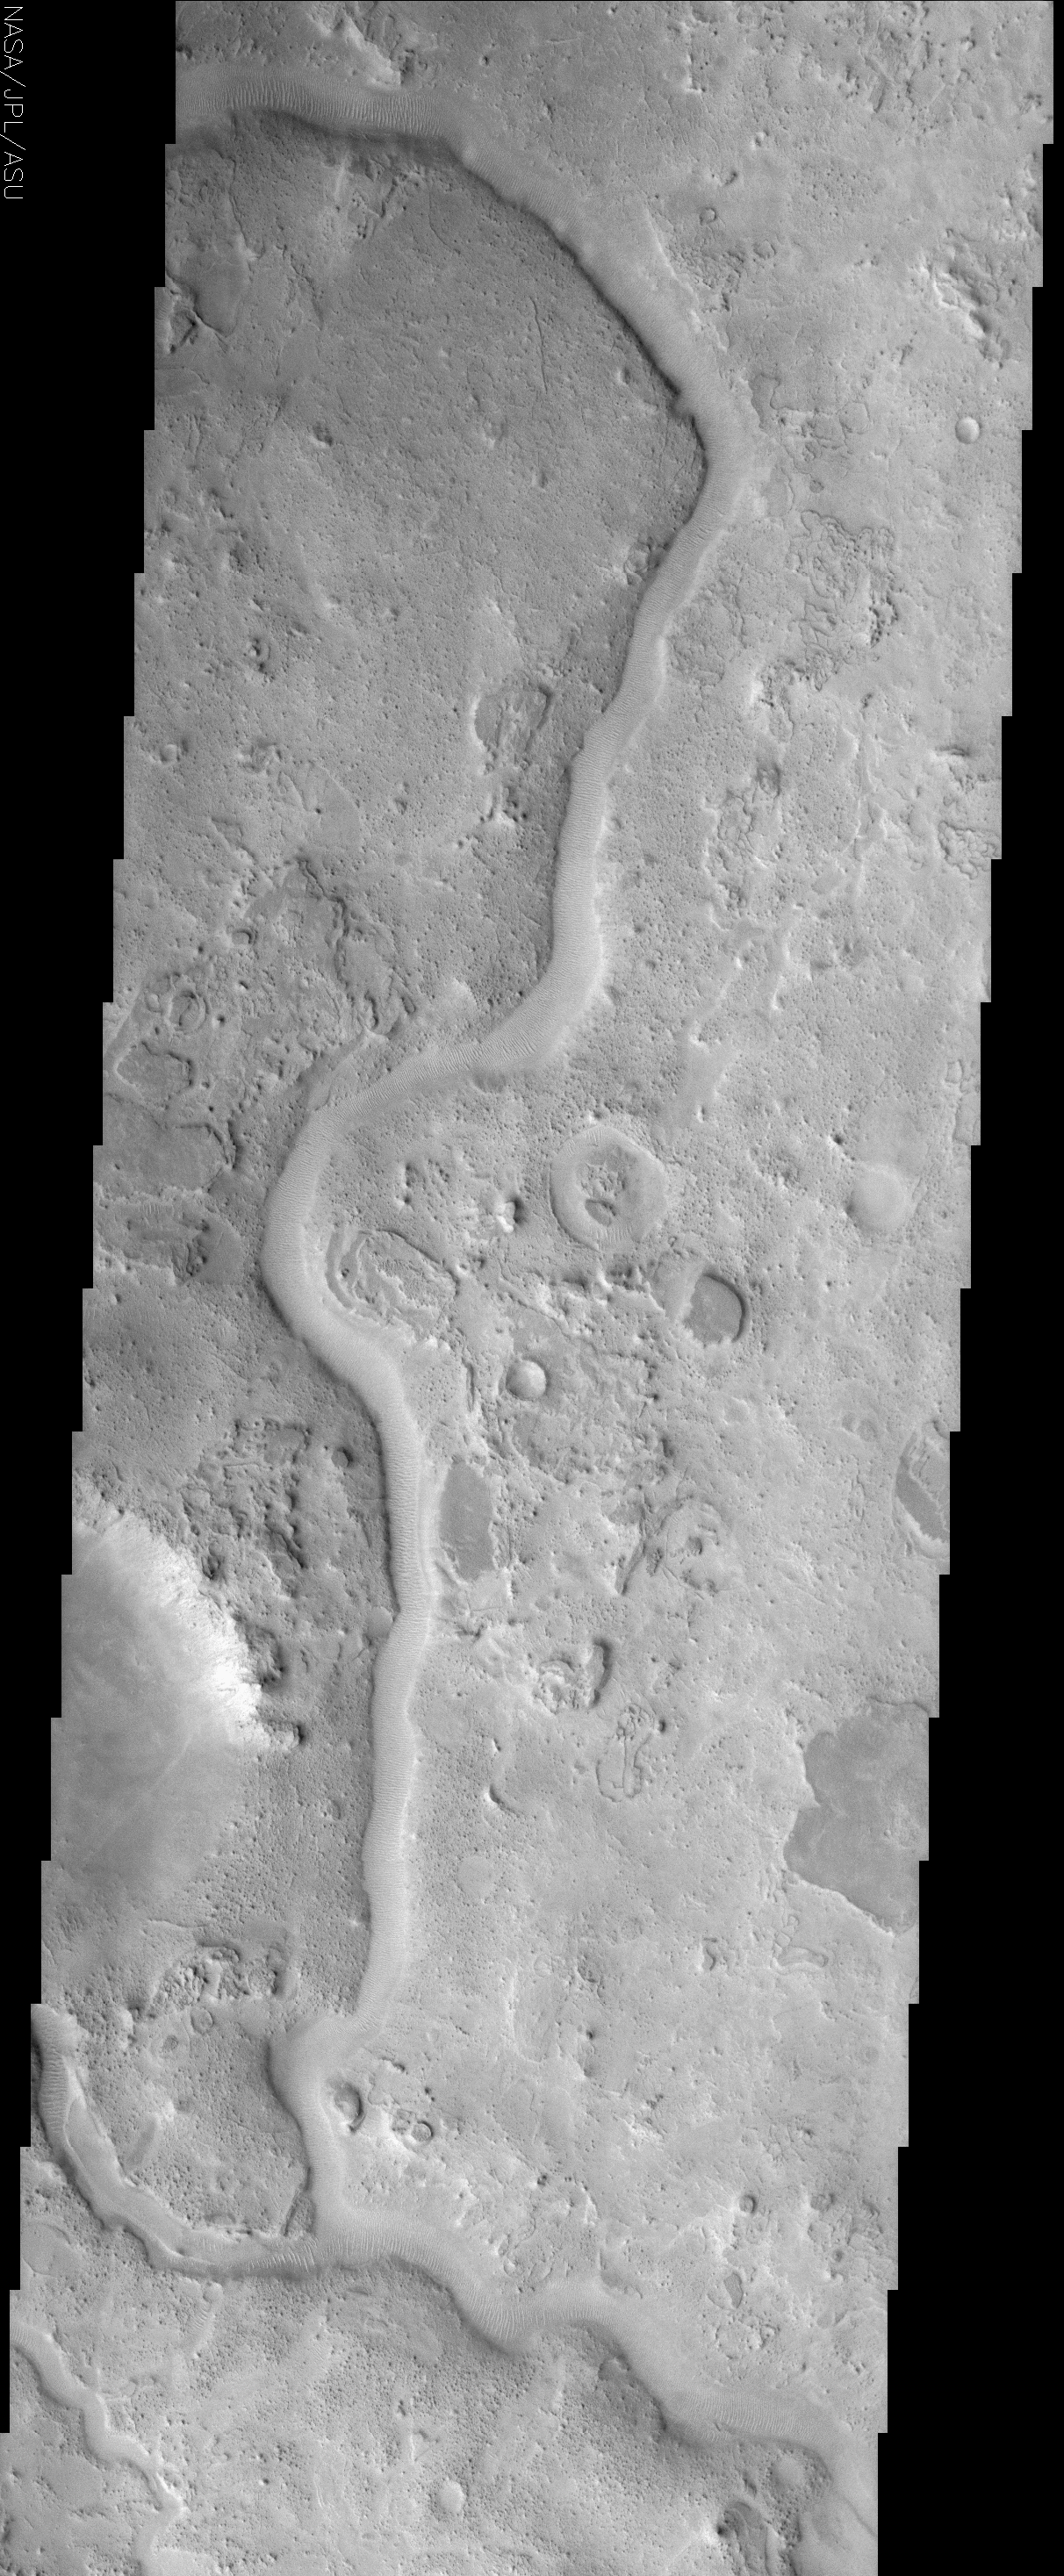

Auqakuh Valles

(Released 7 June 2002)

The Science
This ancient sinuous river channel, located near 30° N, 299° W (61° E), was likely carved by water early in Mars history. Auqakuh Valles cuts through a remarkable series of rock layers that were deposited and then subsequently eroded. This change from conditions favoring deposition to those favoring erosion indicates that the environment of this region has changed significantly over time. In addition, the different rock layers seen in this image vary in hardness, with some being relatively soft and easily eroded, whereas others are harder and resistant. These differences imply that these layers vary in their composition, physical properties, and/or degree of cementation, and again suggest that major changes have occurred during the history of this region. Similar differences occur throughout the southwest U.S., where hard rock layers, such as the limestones and sandstones in the Grand Canyon, form resistant cliffs, whereas softer mudstones are easily eroded to form broad slopes. The Martian layers, such as the smooth, dark-toned mesas visible in numerous places to the right (east) of the channel, were once continuous across the region. As these layers have eroded, they have produced a wide array of textures, from smooth surfaces, to knobby terrains, to the unusual lobate patterns seen in the upper right of the image.

The most recent activity in the region appears to be the formation of mega-ripples by the wind. These ripples, spaced approximately 75 m apart, form perpendicular to the wind direction, and can be seen following the pattern of the channel floor as it curves through this region. This pattern shows that even this relatively small channel, which varies in width from about 500 to 750 m throughout this image, acts to funnel the wind down the channel.

The Story

Auqakuh Vallis, an ancient river channel that winds its way down the center of this image, is the “fossil” remains of an earlier, probably more watery time in Martian history. Now, you might think that Auqakuh has something to do with Aqua, the Latin word for water. Instead, Auqakuh is the word for Mars in the Quechuan language of the Incan Empire that once stretched across vast portions of South America.

This Inca-honoring river channel cuts through a remarkable series of rock layers that expose a history of climate change in the region. The coarse, rugged, and wildly textured terrain was created as rock layers were first deposited, then eroded over time. Some of the rock layers are soft and easily eroded, while others are clearly harder and more resistant. From these differences, geologists can tell that the layers are made up of different materials, have different physical characteristics, and are either loosely or strongly cemented together. That suggests major environmental changes over time as well, since different kinds of rocks form under different conditions.

Similar differences in rock layers occur throughout the Southwest of the United States. The next time you’re visiting the Grand Canyon or hiking in similar terrain, notice where hard rock layers, such as limestones and sandstones, form resistant cliffs, whereas softer mudstones are easily eroded to form broad slopes along the canyon.

Just in case the river channel in the above image looks more like a raised vein rather than a hollowed out channel, try looking at the half-circle depression on the left-hand side of the image, about a third of the way up. The bright features on the upper half streak down toward the bottom of the bowl. Once you focus on this for a while, your brain figures out that the channel must be depressed as well.

Now that you can see that the channel cuts into the surface, click on the image for a closer look at the bottom of the channel. Mega-ripples about 82 yards apart line the channel floor as it curves through the region. This pattern shows that even this relatively small channel, which varies from about one-third to a half of a mile in width, funnels the wind down its curving length, creating perpendicular piles of waving texture on the channel’s floor.

East of the channel, smooth, dark-toned mesas are visible, providing a scant reminder that they were once continuous across the region. As these layers have eroded, they’ve produced a wide array of textures, from smooth surfaces, to knobby terrains, to the unusual curved, lobe-like patterns seen in the upper right of the image.

Credit: NASA/JPL/Arizona State University